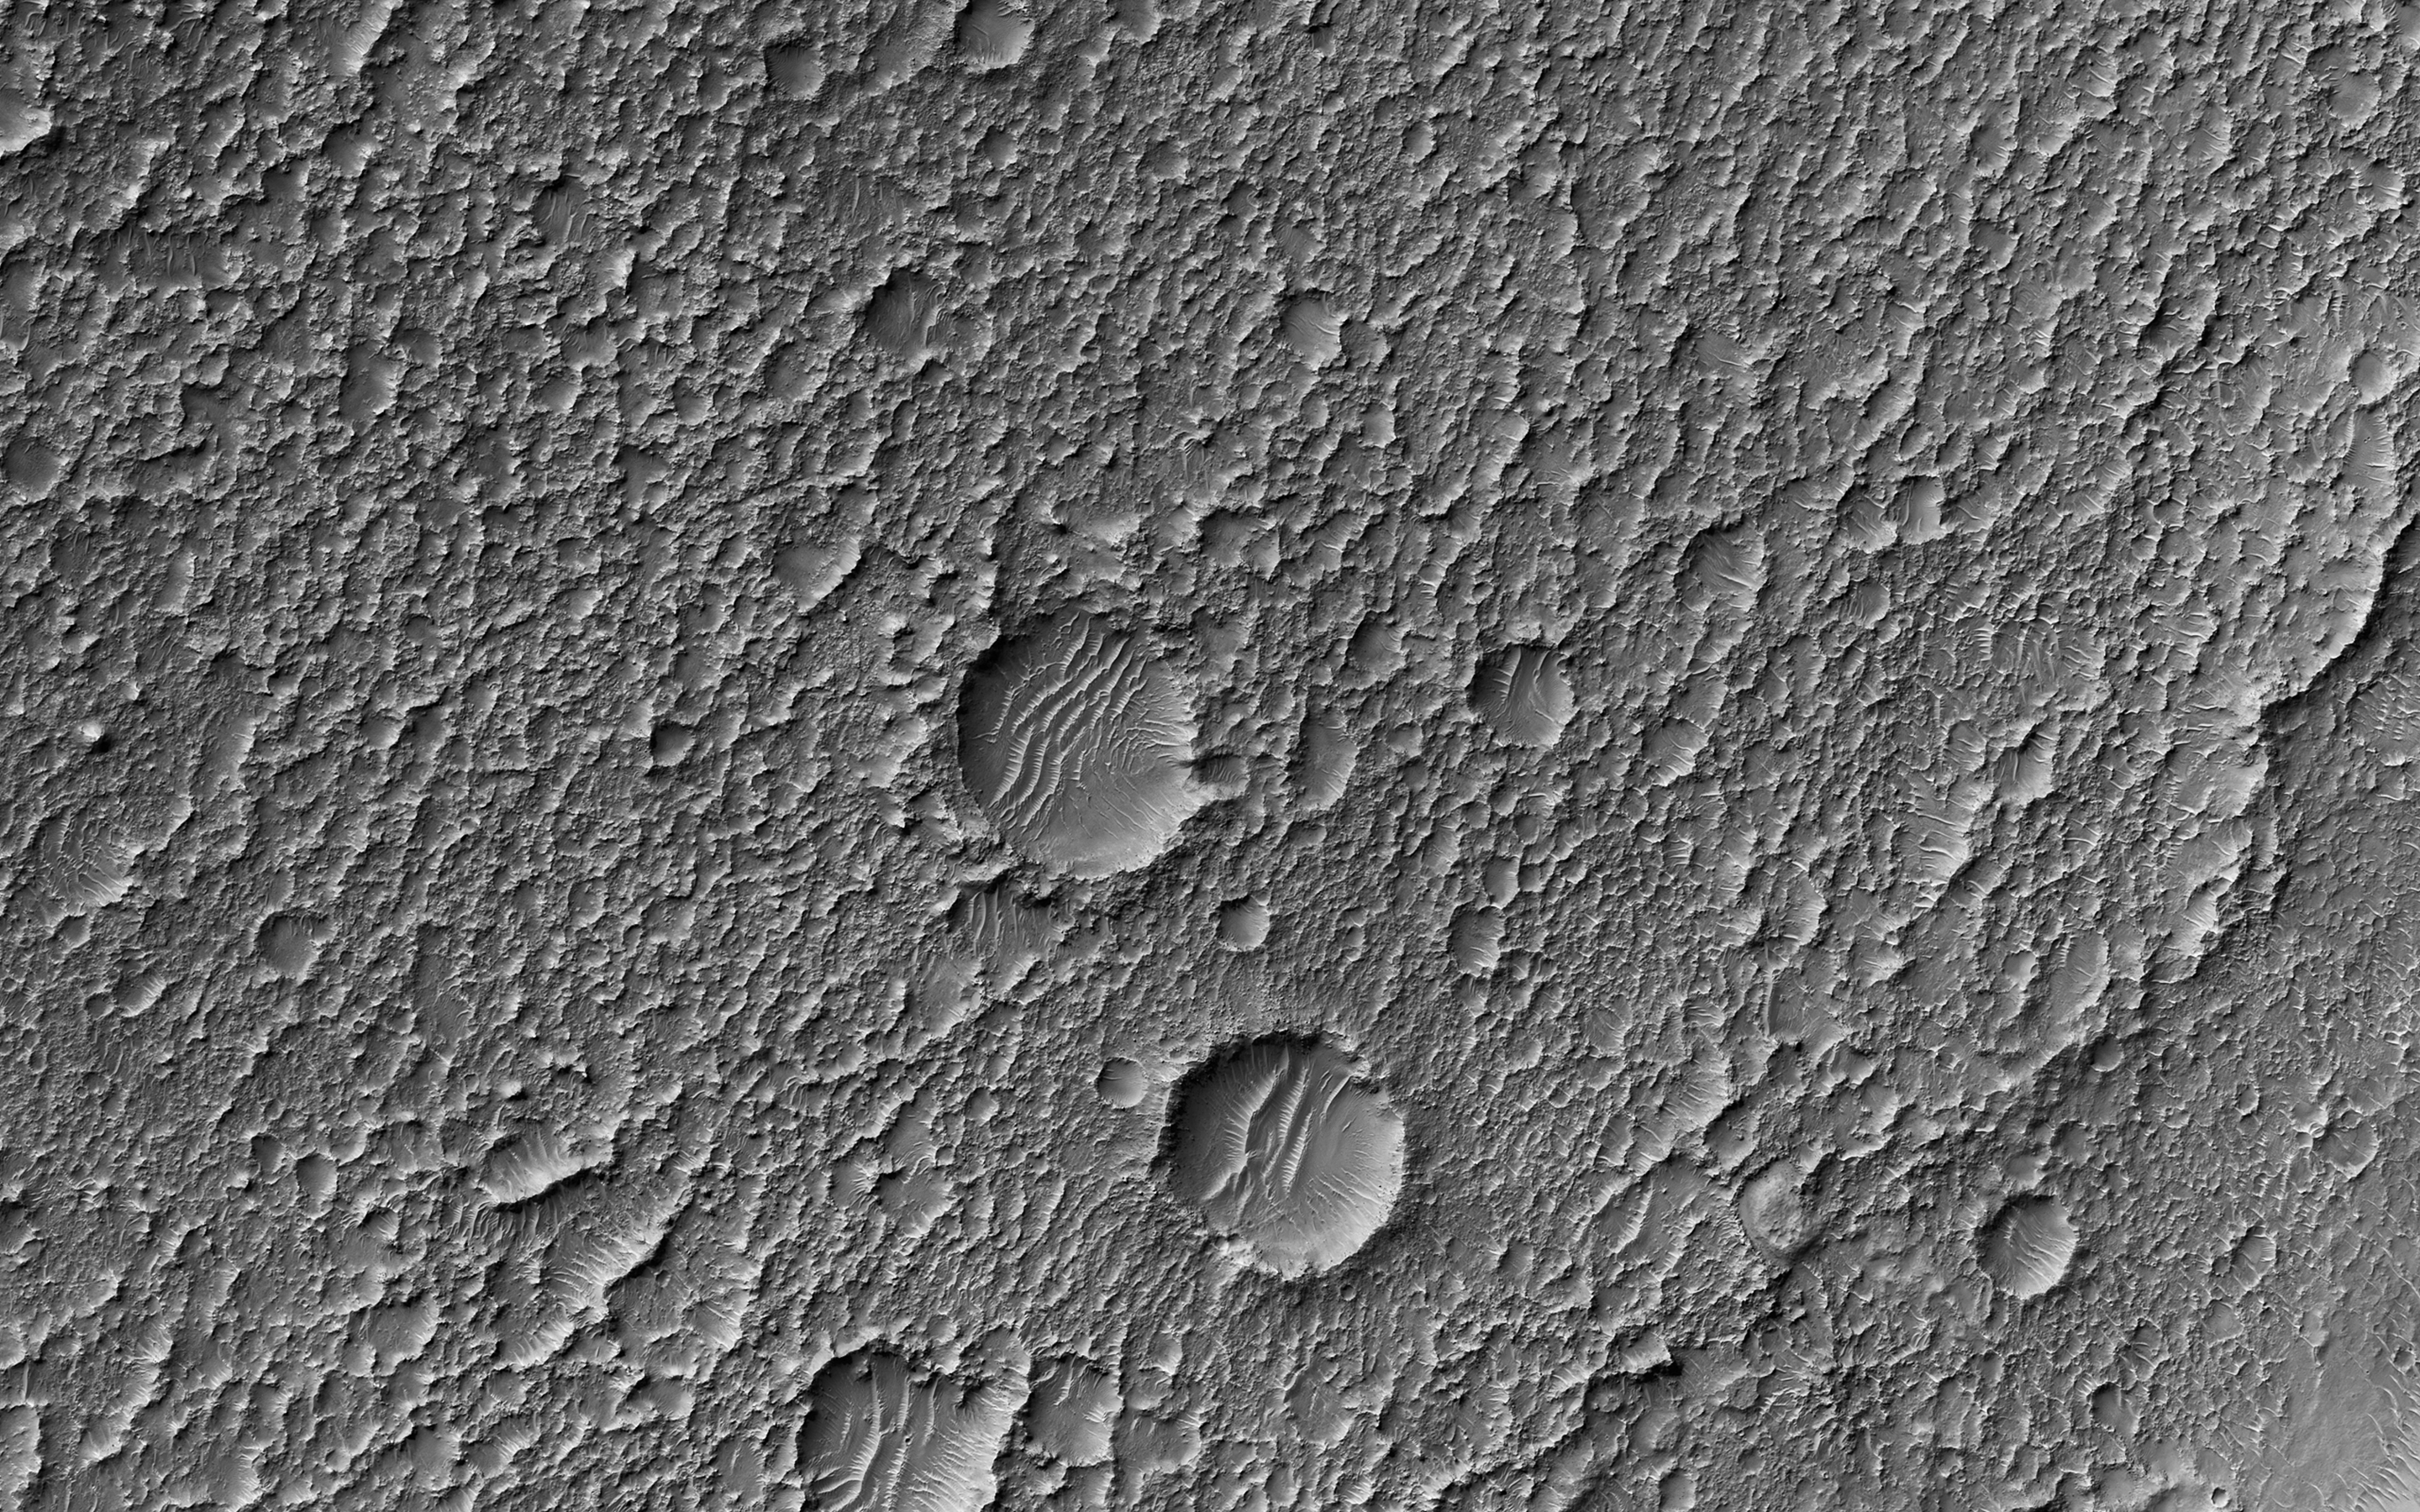

Fifty Years of Mars Imaging: from Mariner 4 to HiRISE

This image from NASA’s Mars Reconnaissance Orbiter (MRO) shows Mars’ surface in detail. Mars has captured the imagination of astronomers for thousands of years, but it wasn’t until the last half a century that we were able to capture images of its surface in detail. This particular site on Mars was first imaged in 1965 by the Mariner 4 spacecraft during the first successful fly-by mission to Mars.

From an altitude of around 10,000 kilometers, this image (the ninth frame taken) achieved a resolution of approximately 1.25 kilometers per pixel. Since then, this location has been observed by six other visible cameras producing images with varying resolutions and sizes. This includes HiRISE (highlighted in yellow), which is the highest-resolution and has the smallest “footprint.” This compilation, spanning Mariner 4 to HiRISE, shows each image at full-resolution. Beginning with Viking 1 and ending with our HiRISE image, this animation documents the historic imaging of a particular site on another world.

In 1976, the Viking 1 orbiter began imaging Mars in unprecedented detail, and by 1980 had successfully mosaicked the planet at approximately 230 meters per pixel. In 1999, the Mars Orbiter Camera onboard the Mars Global Surveyor (1996) also imaged this site with its Wide Angle lens, at around 236 meters per pixel. This was followed by the Thermal Emission Imaging System on Mars Odyssey (2001), which also provided a visible camera producing the image we see here at 17 meters per pixel. Later in 2012, the High-Resolution Stereo Camera on the Mars Express orbiter (2003) captured this image of the surface at 25 meters per pixel. In 2010, the Context Camera on the Mars Reconnaissance Orbiter (2005) imaged this site at about 5 meters per pixel.

Finally, in 2017, HiRISE acquired the highest resolution image of this location to date at 50 centimeters per pixel. When seen at this unprecedented scale, we can discern a crater floor strewn with small rocky deposits, boulders several meters across, and wind-blown deposits in the floors of small craters and depressions. This compilation of Mars images spanning over 50 years gives us a visual appreciation of the evolution of orbital Mars imaging over a single site.

The map is projected here at a scale of 50 centimeters (19.7 inches) per pixel. [The original image scale is 52.2 centimeters (20.6 inches) per pixel (with 2 x 2 binning); objects on the order of 156 centimeters (61.4 inches) across are resolved.] North is up.

The University of Arizona, Tucson, operates HiRISE, which was built by Ball Aerospace & Technologies Corp., Boulder, Colorado. NASA’s Jet Propulsion Laboratory, a division of Caltech in Pasadena, California, manages the Mars Reconnaissance Orbiter Project for NASA’s Science Mission Directorate, Washington.

Credit: NASA/JPL-Caltech/Univ. of Arizona